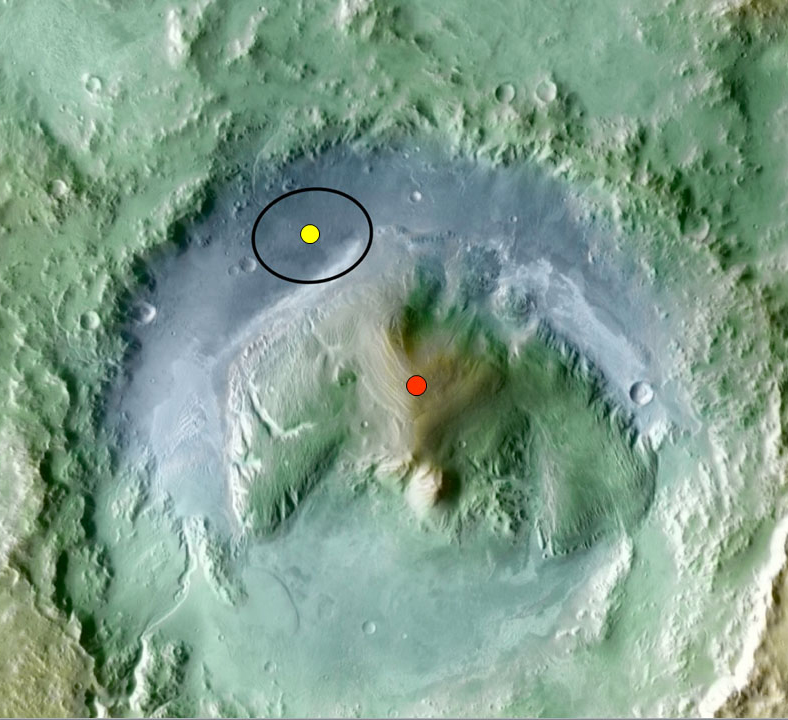

Topography of Gale Crater

Color coding in this image of Gale Crater on Mars represents differences in elevation. The vertical difference from a low point inside the landing ellipse for NASA’s Mars Science Laboratory (yellow dot) to a high point on the mountain inside the crater (red dot) is about 3 miles (5 kilometers).

Credit: NASA/JPL-Caltech